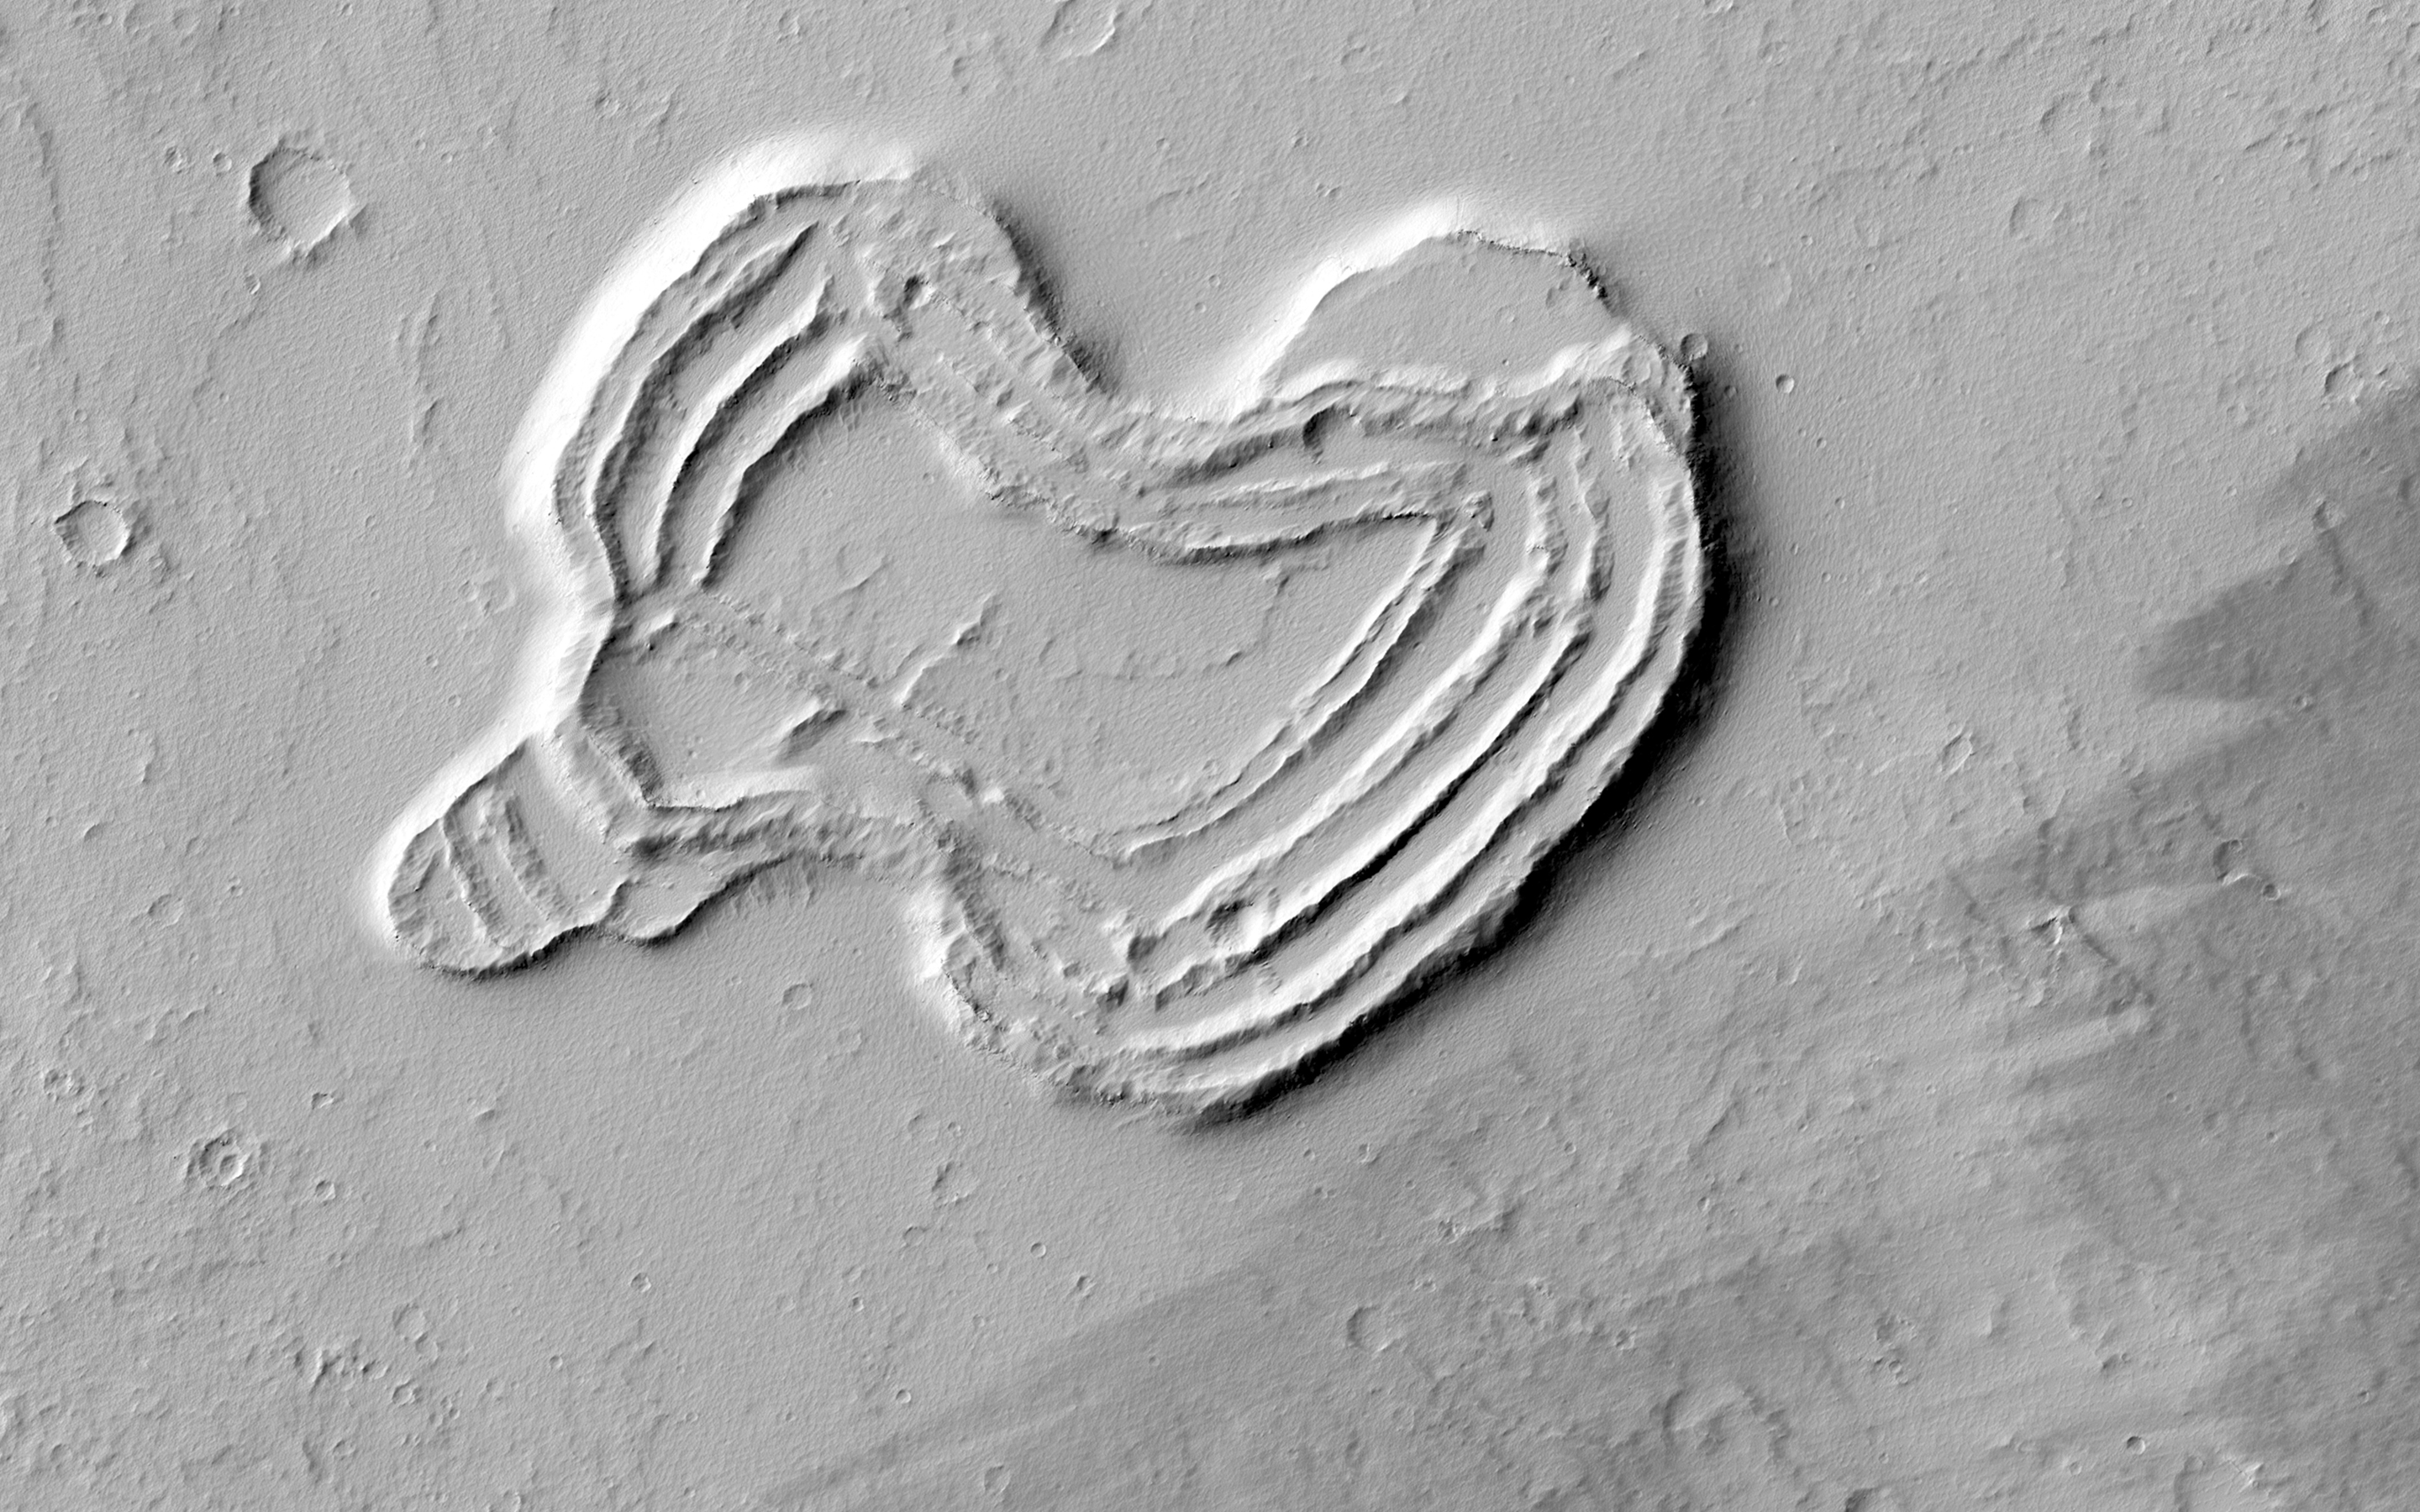

A Heart in Ascraeus Mons

What is this strange-looking feature? HiRISE scientists first noticed it in images from the Context Camera and acquired this picture to investigate more closely.

The feature indeed does look like a heart. It is located south of Ascraeus Mons, which is a large volcano within the Tharsis volcanic plateau, so it is extremely likely that this feature was formed by a volcanic process. The feature rises above the surrounding terrain and we can see concentric ridges on its top. Perhaps this feature is an ancient vent structure (an opening in the ground from which volcanic lava emerges) that has been more resistant to erosion than the surrounding area, so that it resembles “inverted” terrains.

Topographic inversion or inverted terrain often occurs when low areas of a landscape become filled with lava or sediments that harden into materials which are more resistant to erosion than the materials that surround them. Differential erosion then removes the less resistant surrounding material, leaving behind the younger resistant material which may then appear as a ridge where previously there was a valley, or in our case, a butte, where there was once a pit or depression.

Additional imaging of the feature to create a stereo and a digital terrain model may help in further assessing the structure by making accurate measurement of its height and the steepness of its slopes.

HiRISE is one of six instruments on NASA’s Mars Reconnaissance Orbiter. The University of Arizona, Tucson, operates the orbiter’s HiRISE camera, which was built by Ball Aerospace & Technologies Corp., Boulder, Colo. NASA’s Jet Propulsion Laboratory, a division of the California Institute of Technology in Pasadena, manages the Mars Reconnaissance Orbiter Project for the NASA Science Mission Directorate, Washington.

Credit: NASA/JPL-Caltech/Univ. of Arizona